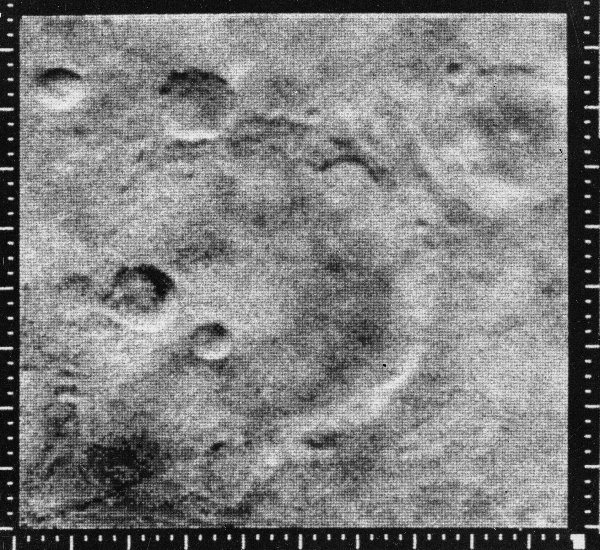

Mariner Crater

Mariner 4 image of the crater named after it, the 151 km diameter Mariner crater at 35 S, 164 W. Running from the lower left corner of the frame through the bottom of the crater is a linear ridge which is part of Sirenum Fossae. The image was taken from 12,600 km and covers 250 km by 254 km. North is up. (Mariner 4, frame 11E)

Mariner 4 was the first spacecraft to get a close look at Mars. Flying as close as 9,846 kilometers (6,118 miles), Mariner 4 revealed Mars to have a cratered, rust-colored surface, with signs on some parts of the planet that liquid water had once etched its way into the soil.

Mariner 4 was launched on November 28, 1964 and arrived at Mars on July 14, 1965.

Credit: NASA/JPL